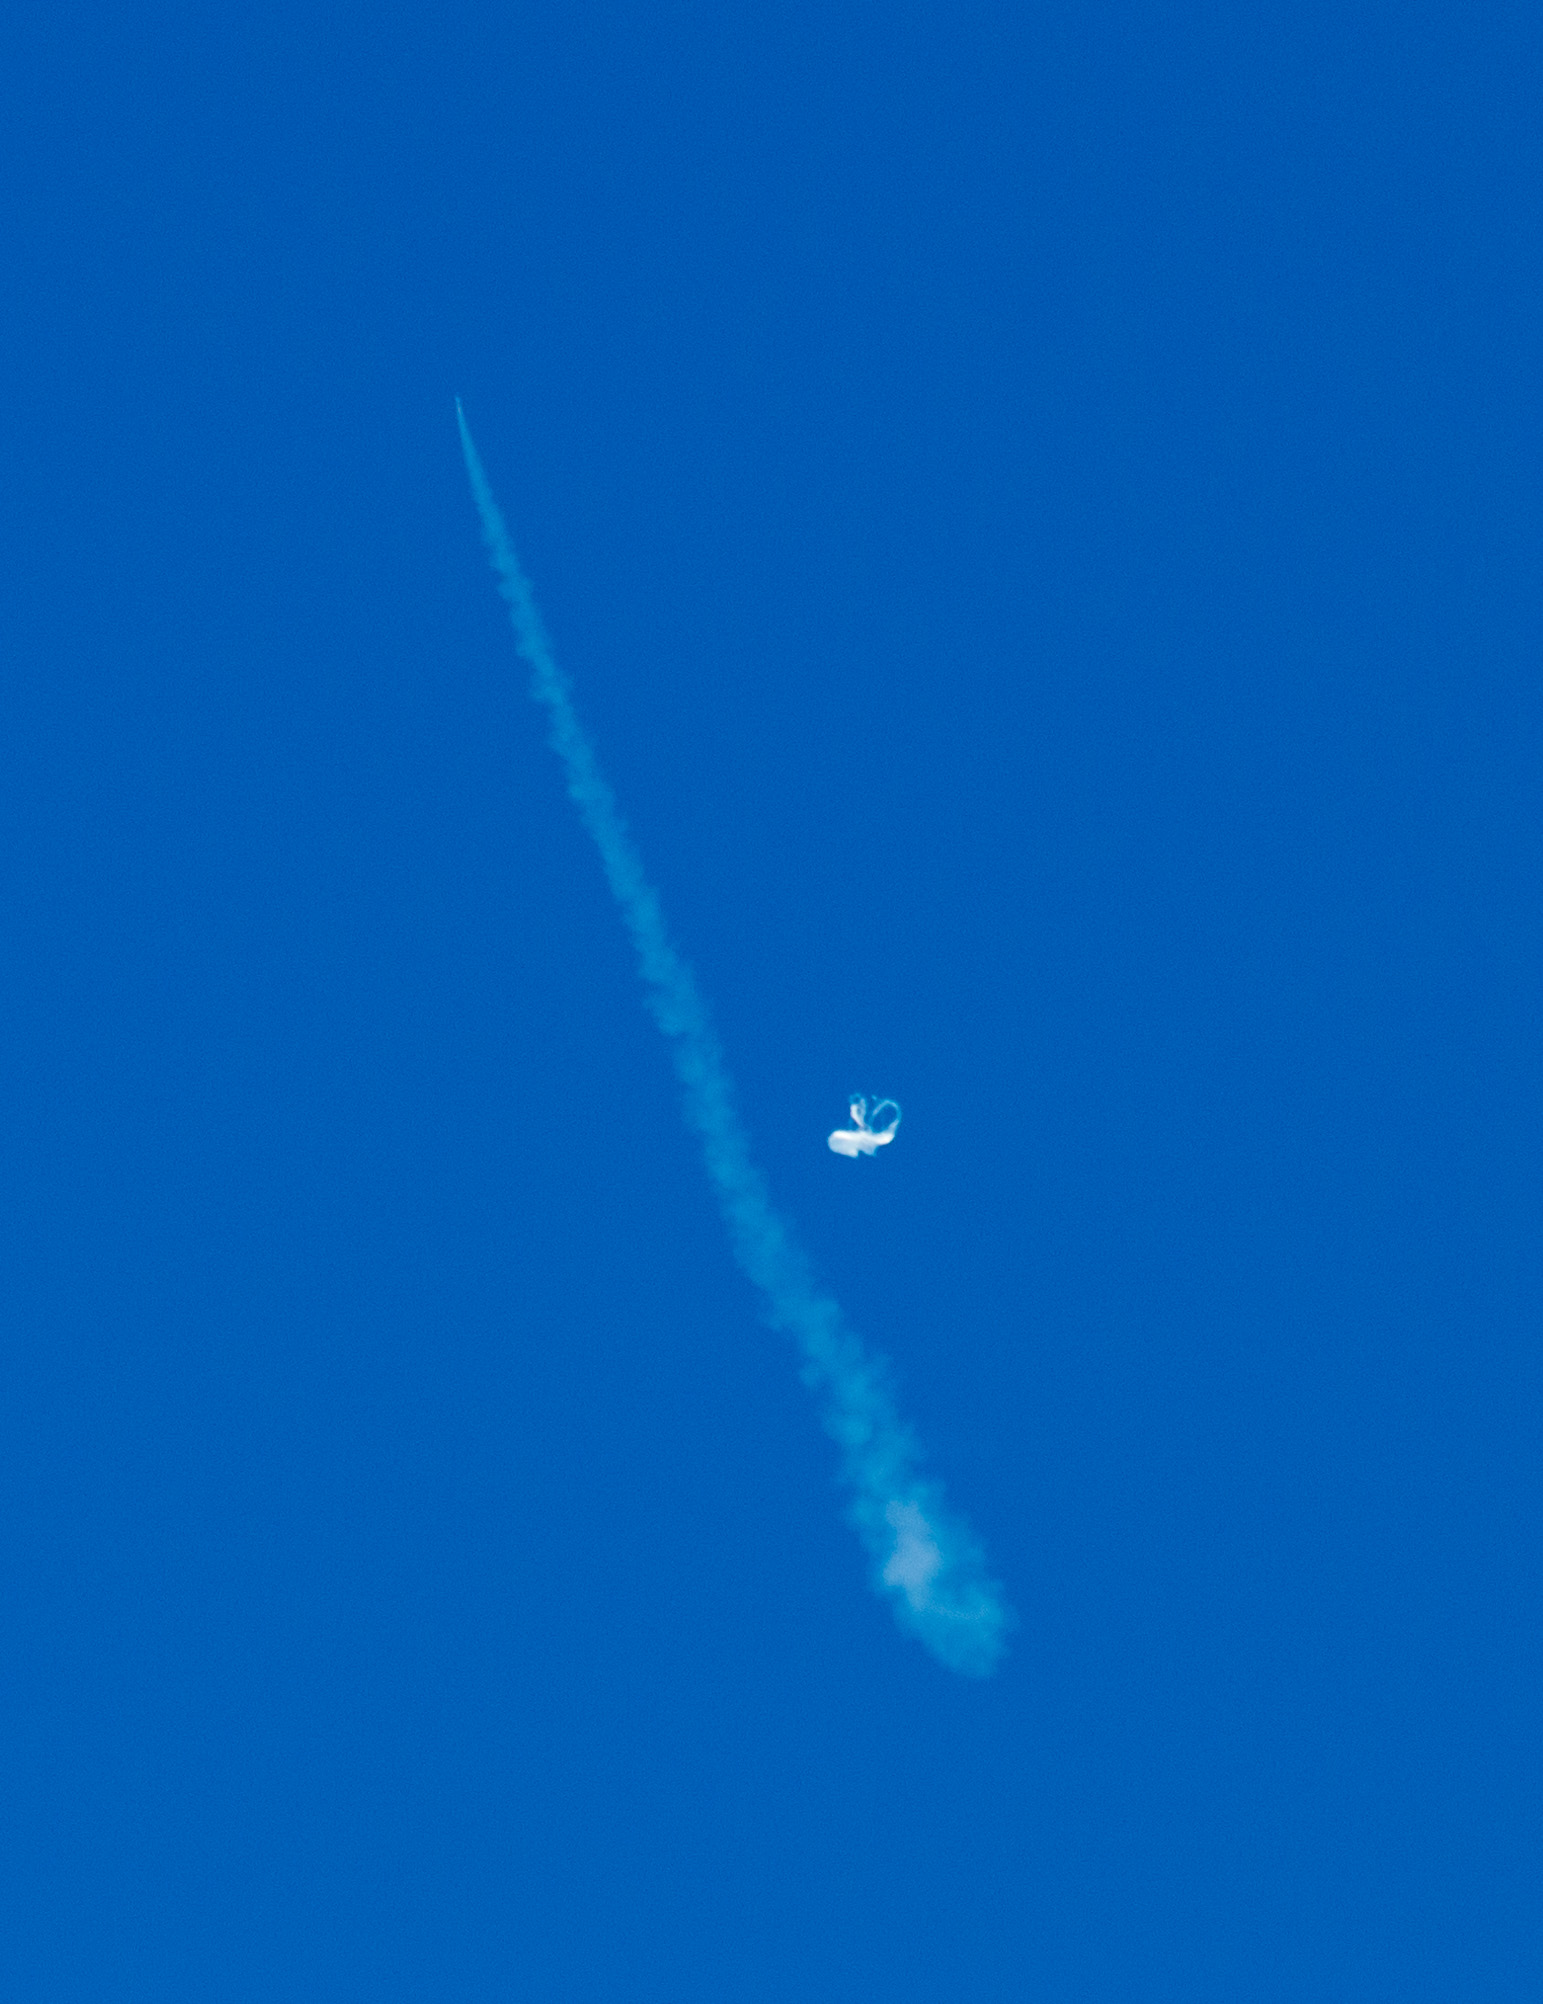

First Seconds of LDSD Test

This image, taken by a member of NASA’s Low-Density Supersonic Decelerator team onboard a recovery vessel, shows the initial moments of the June 28, 2014, powered flight of the saucer-shaped test vehicle. In the image, the test vehicle is unseen at the tip of the slash-like contrail at the upper left. Just to the right of the contrail, and about a third of the way up, is the balloon that carried the saucer to 120,000 feet (about 36,000 meters) above the waters of the U.S. Navy’s Pacific Missile Range.

NASA’s Space Technology Mission Directorate funds the LDSD mission, a cooperative effort led by NASA’s Jet Propulsion Laboratory in Pasadena, California. NASA’s Technology Demonstration Mission program manages LDSD at NASA’s Marshall Space Flight Center in Huntsville, Alabama. NASA’s Wallops Flight Facility in Wallops Island, Virginia, coordinated support with the Pacific Missile Range Facility and provided the balloon systems for the LDSD test.

Credit: NASA/JPL-Caltech